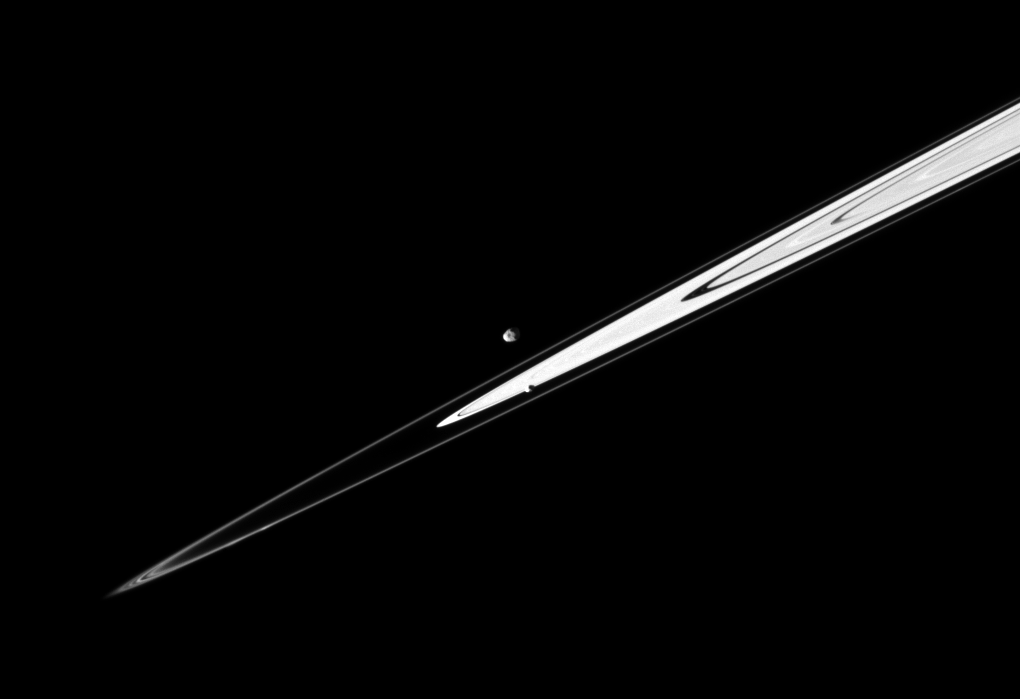

Rings on a Diagonal

A pair of Saturn’s small satellites, Janus and Pandora, accompany the planet’s rings in this Cassini spacecraft image presenting the view in dramatic diagonal fashion.

The rings are between the two moons. Janus, just above the center of the image, is most distant here. This view looks toward the leading hemisphere of Pandora (81 kilometers, or 50 miles across) and the trailing hemisphere of Janus (179 kilometers, or 111 miles across). This view looks toward the northern, sunlit side of the rings from just above the ringplane.

The image was taken in visible light with the Cassini spacecraft narrow-angle camera on April 11, 2010. The view was acquired at a distance of approximately 1.9 million kilometers (1.2 million miles) from Janus and 1.8 million kilometers (1.1 million miles) from Pandora. Scale is about 11 kilometers (7 miles) per pixel on both moons.

The Cassini-Huygens mission is a cooperative project of NASA, the European Space Agency and the Italian Space Agency. The Jet Propulsion Laboratory, a division of the California Institute of Technology in Pasadena, manages the mission for NASA’s Science Mission Directorate, Washington, D.C. The Cassini orbiter and its two onboard cameras were designed, developed and assembled at JPL. The imaging operations center is based at the Space Science Institute in Boulder, Colo.

Credit: NASA/JPL/Space Science Institute